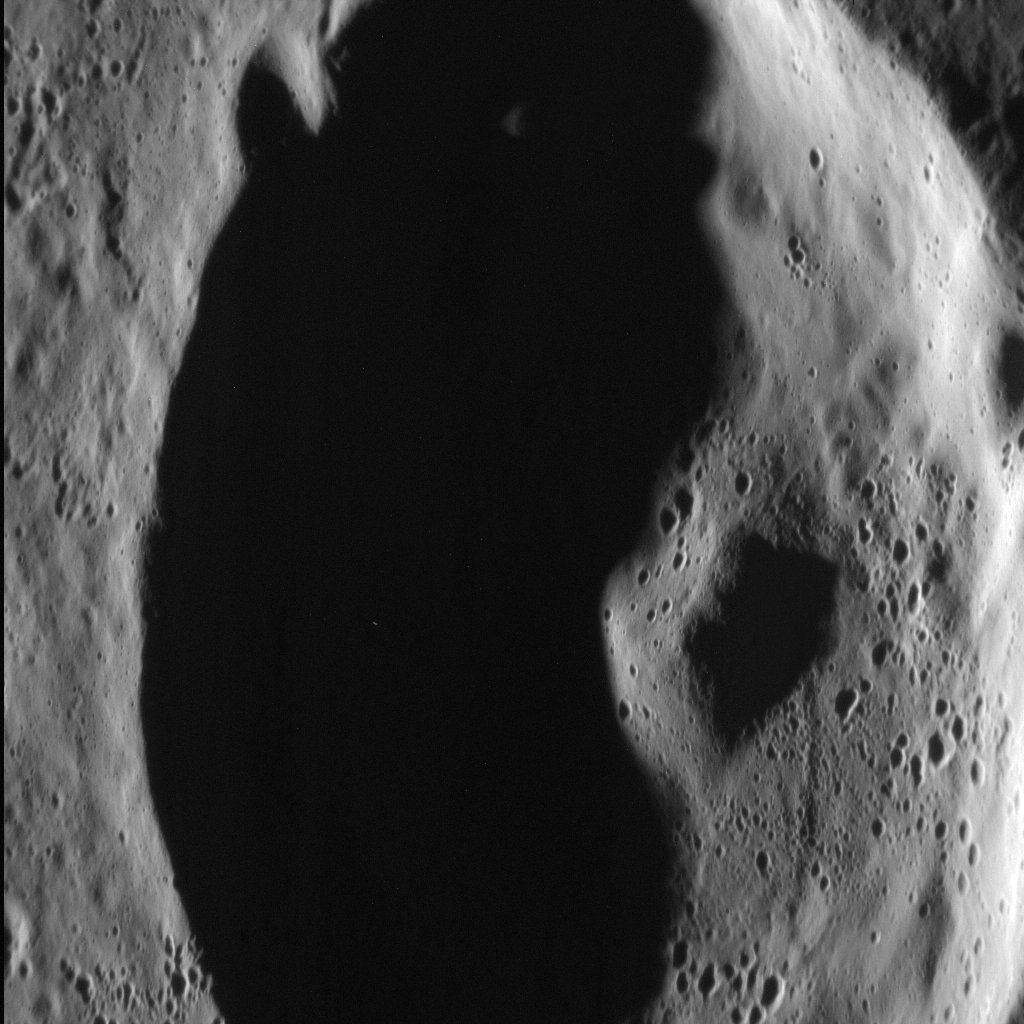

Peaking Into the Dark

In this dramatic scene, an unnamed crater in Mercury's northern volcanic plains is bathed in darkness as the sun sits low on the horizon. Rising from the floor of the crater is its central peak, a small mountain resulting from the crater's formation. A central peak is a type of crater morphology that lies between "simple" and "peak ring" in the range of crater morphology on Mercury. This image was acquired as a high-resolution targeted observation. Targeted observations are images of a small area on Mercury's surface at resolutions much higher than the 200-meter/pixel morphology base map. It is not possible to cover all of Mercury's surface at this high resolution, but typically several areas of high scientific interest are imaged in this mode each week. The MESSENGER spacecraft is the first ever to orbit the planet Mercury, and the spacecraft's seven scientific instruments and radio science investigation are unraveling the history and evolution of the Solar System's innermost planet. During the first two years of orbital operations, MESSENGER acquired over 150,000 images and extensive other data sets. MESSENGER is capable of continuing orbital operations until early 2015.

Credit: NASA/Johns Hopkins University Applied Physics Laboratory/Carnegie Institution of Washington